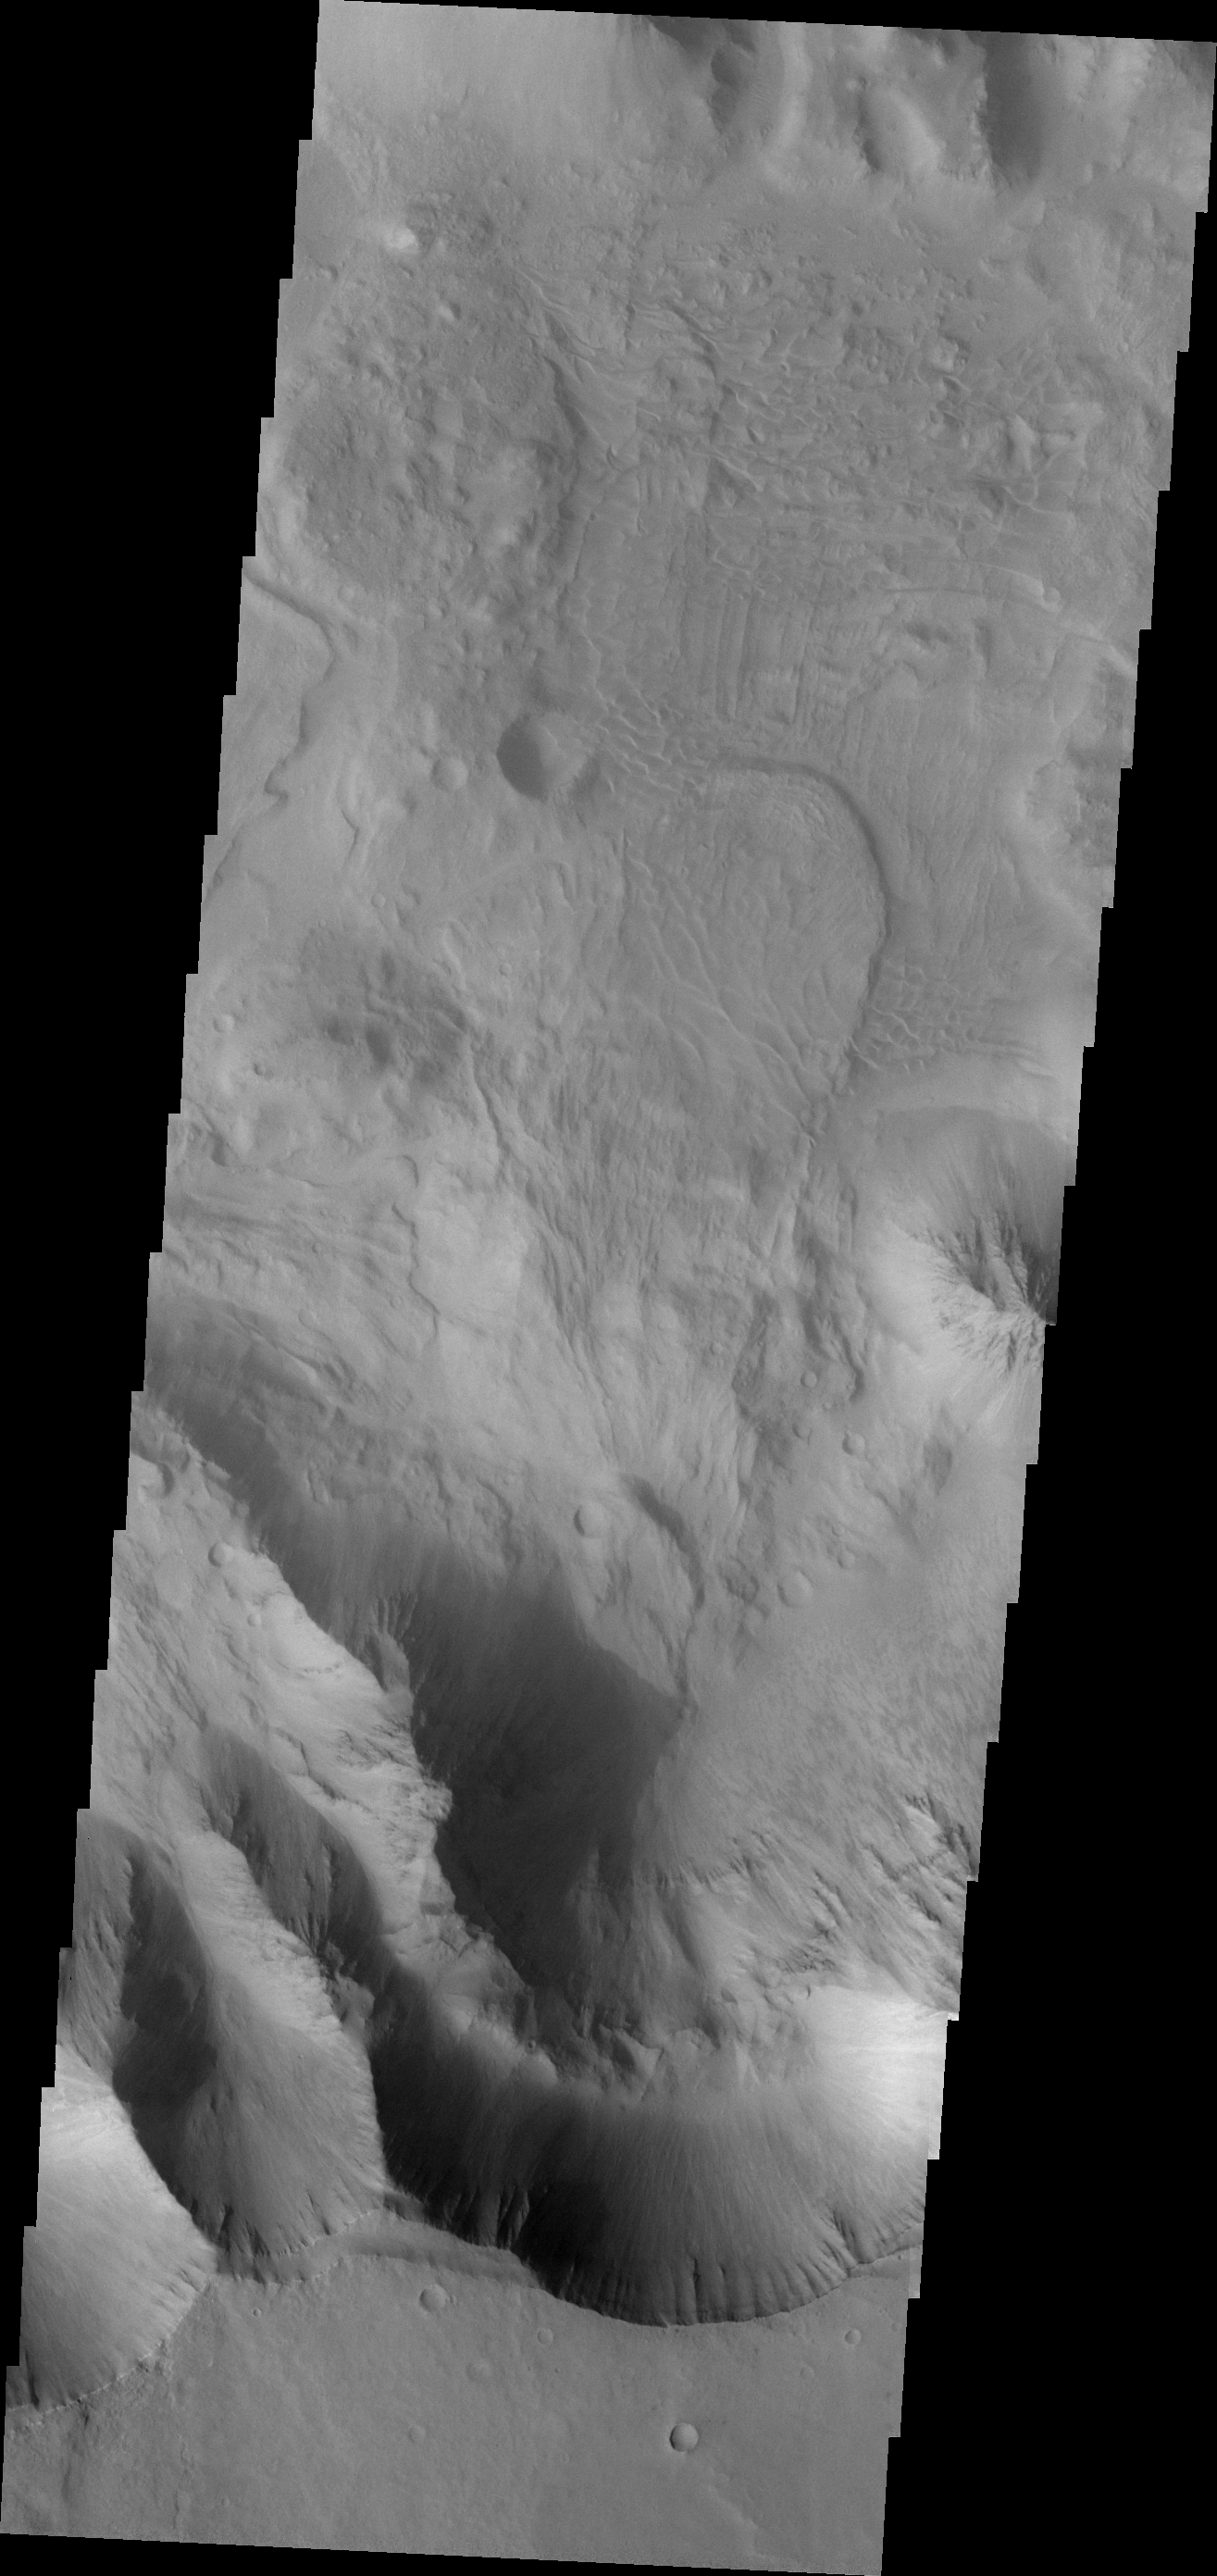

Investigating Mars: Coprates Chasma

Coprates Chasma is one of the numerous canyons that make up Valles Marineris. The chasma stretches for 960 km (600 miles) from Melas Chasma to the west and Capri Chasma to the east. Landslide deposits, layered materials and sand dunes cover a large portion of the chasma floor. This image is located on the eastern side of Coprates Chasma, near Capri Chasma. The image shows multiple landslide features, which form lobed shaped deposits at the bottom of the canyon cliff face. Sand dunes are visible both on the landslide deposit and other parts of the canyon floor.

The Odyssey spacecraft has spent over 15 years in orbit around Mars, circling the planet more than 69000 times. It holds the record for longest working spacecraft at Mars. THEMIS, the IR/VIS camera system, has collected data for the entire mission and provides images covering all seasons and lighting conditions. Over the years many features of interest have received repeated imaging, building up a suite of images covering the entire feature. From the deepest chasma to the tallest volcano, individual dunes inside craters and dune fields that encircle the north pole, channels carved by water and lava, and a variety of other feature, THEMIS has imaged them all. For the next several months the image of the day will focus on the Tharsis volcanoes, the various chasmata of Valles Marineris, and the major dunes fields. We hope you enjoy these images!

Credit: NASA/JPL-Caltech/ASU